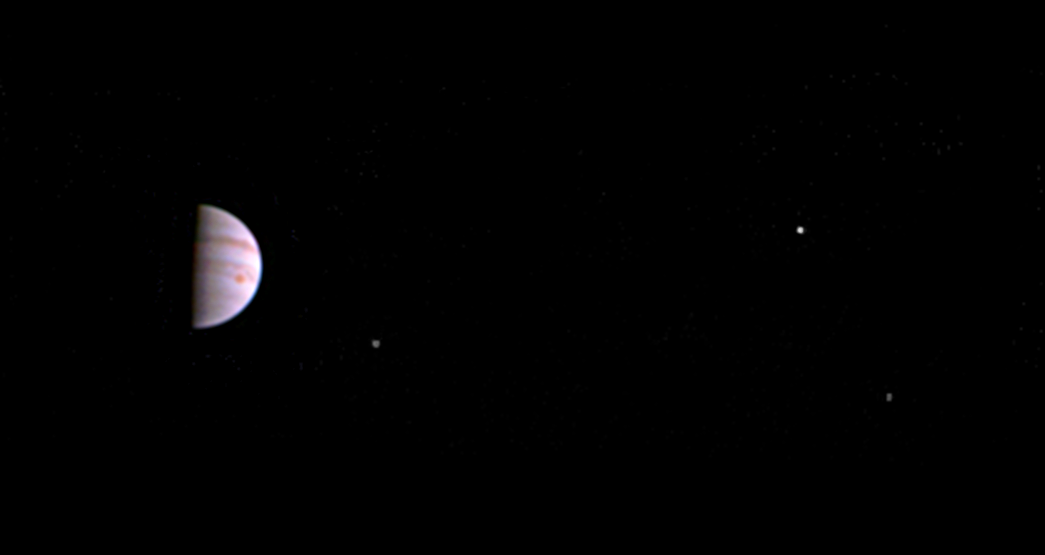

Juno’s Post-arrival View

Annotated Version

This color view from NASA’s Juno spacecraft is made from some of the first images taken by JunoCam after the spacecraft entered orbit around Jupiter on July 5th (UTC). The view shows that JunoCam survived its first pass through Jupiter’s extreme radiation environment, and is ready to collect images of the giant planet as Juno begins its mission.

The image was taken on July 10, 2016 at 5:30 UTC, when the spacecraft was 2.7 million miles (4.3 million kilometers) from Jupiter on the outbound leg of its initial 53.5-day capture orbit. The image shows atmospheric features on Jupiter, including the Great Red Spot, and three of Jupiter’s four largest moons.

JunoCam will continue to image Jupiter during Juno’s capture orbits. The first high-resolution images of the planet will be taken on August 27 when the Juno spacecraft makes its next close pass to Jupiter.

NASA’s Jet Propulsion Laboratory, Pasadena, Calif., manages the Juno mission for the principal investigator, Scott Bolton, of Southwest Research Institute in San Antonio. The Juno mission is part of the New Frontiers Program managed at NASA’s Marshall Space Flight Center in Huntsville, Ala. Lockheed Martin Space Systems, Denver, built the spacecraft. JPL is a division of the California Institute of Technology in Pasadena.

Credit: NASA/JPL-Caltech/SwRI/MSSS